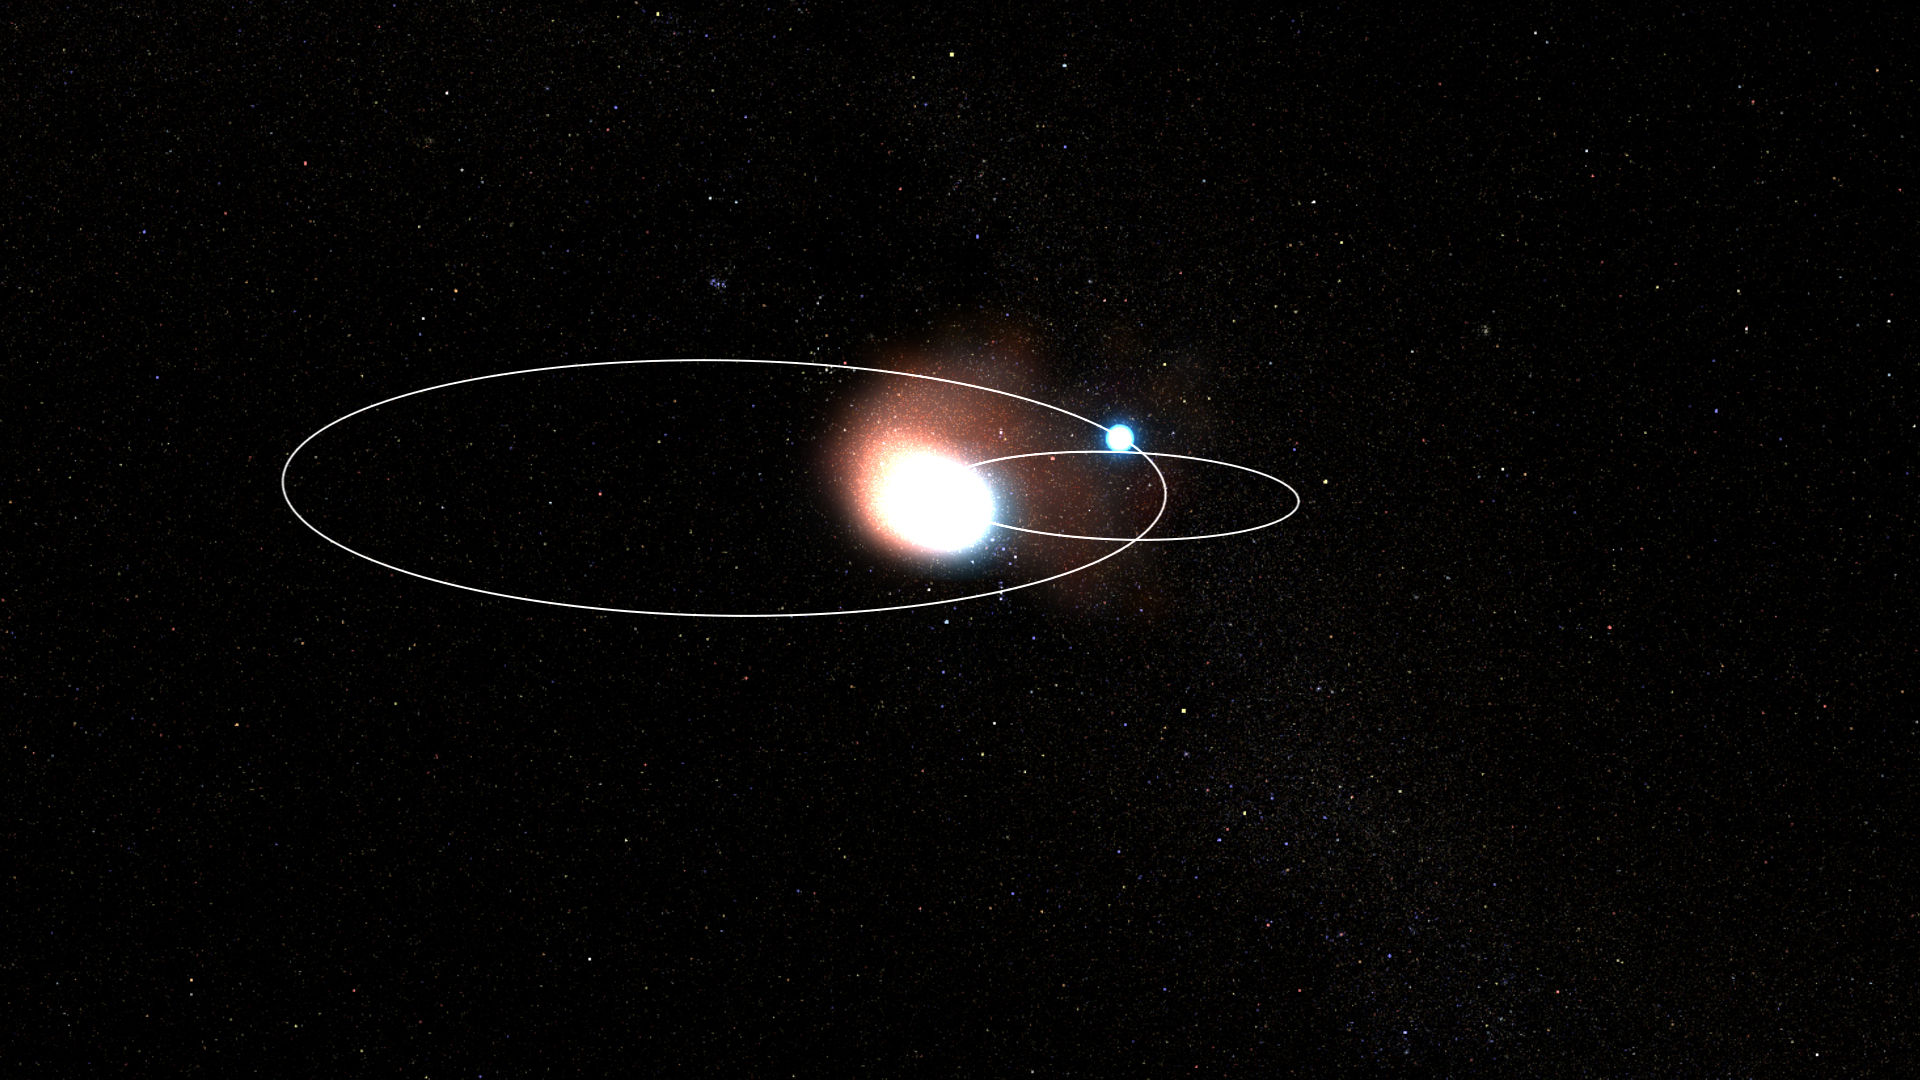

WR 140 Binary System: Perspective View

This animation shows the production of dust in the binary star system WR 140 as the orbit of the Wolf-Rayet star approaches the O-type star and their stellar winds collide. The stronger winds of the Wolf-Rayet star blow back behind the O star, and dust is created in its wake as the mixed stellar material cools. As the process repeats over and over, the dust will form a distinctive pinwheel shape.

Credit: Video: NASA, ESA, CSA, Joseph Olmsted (STScI)